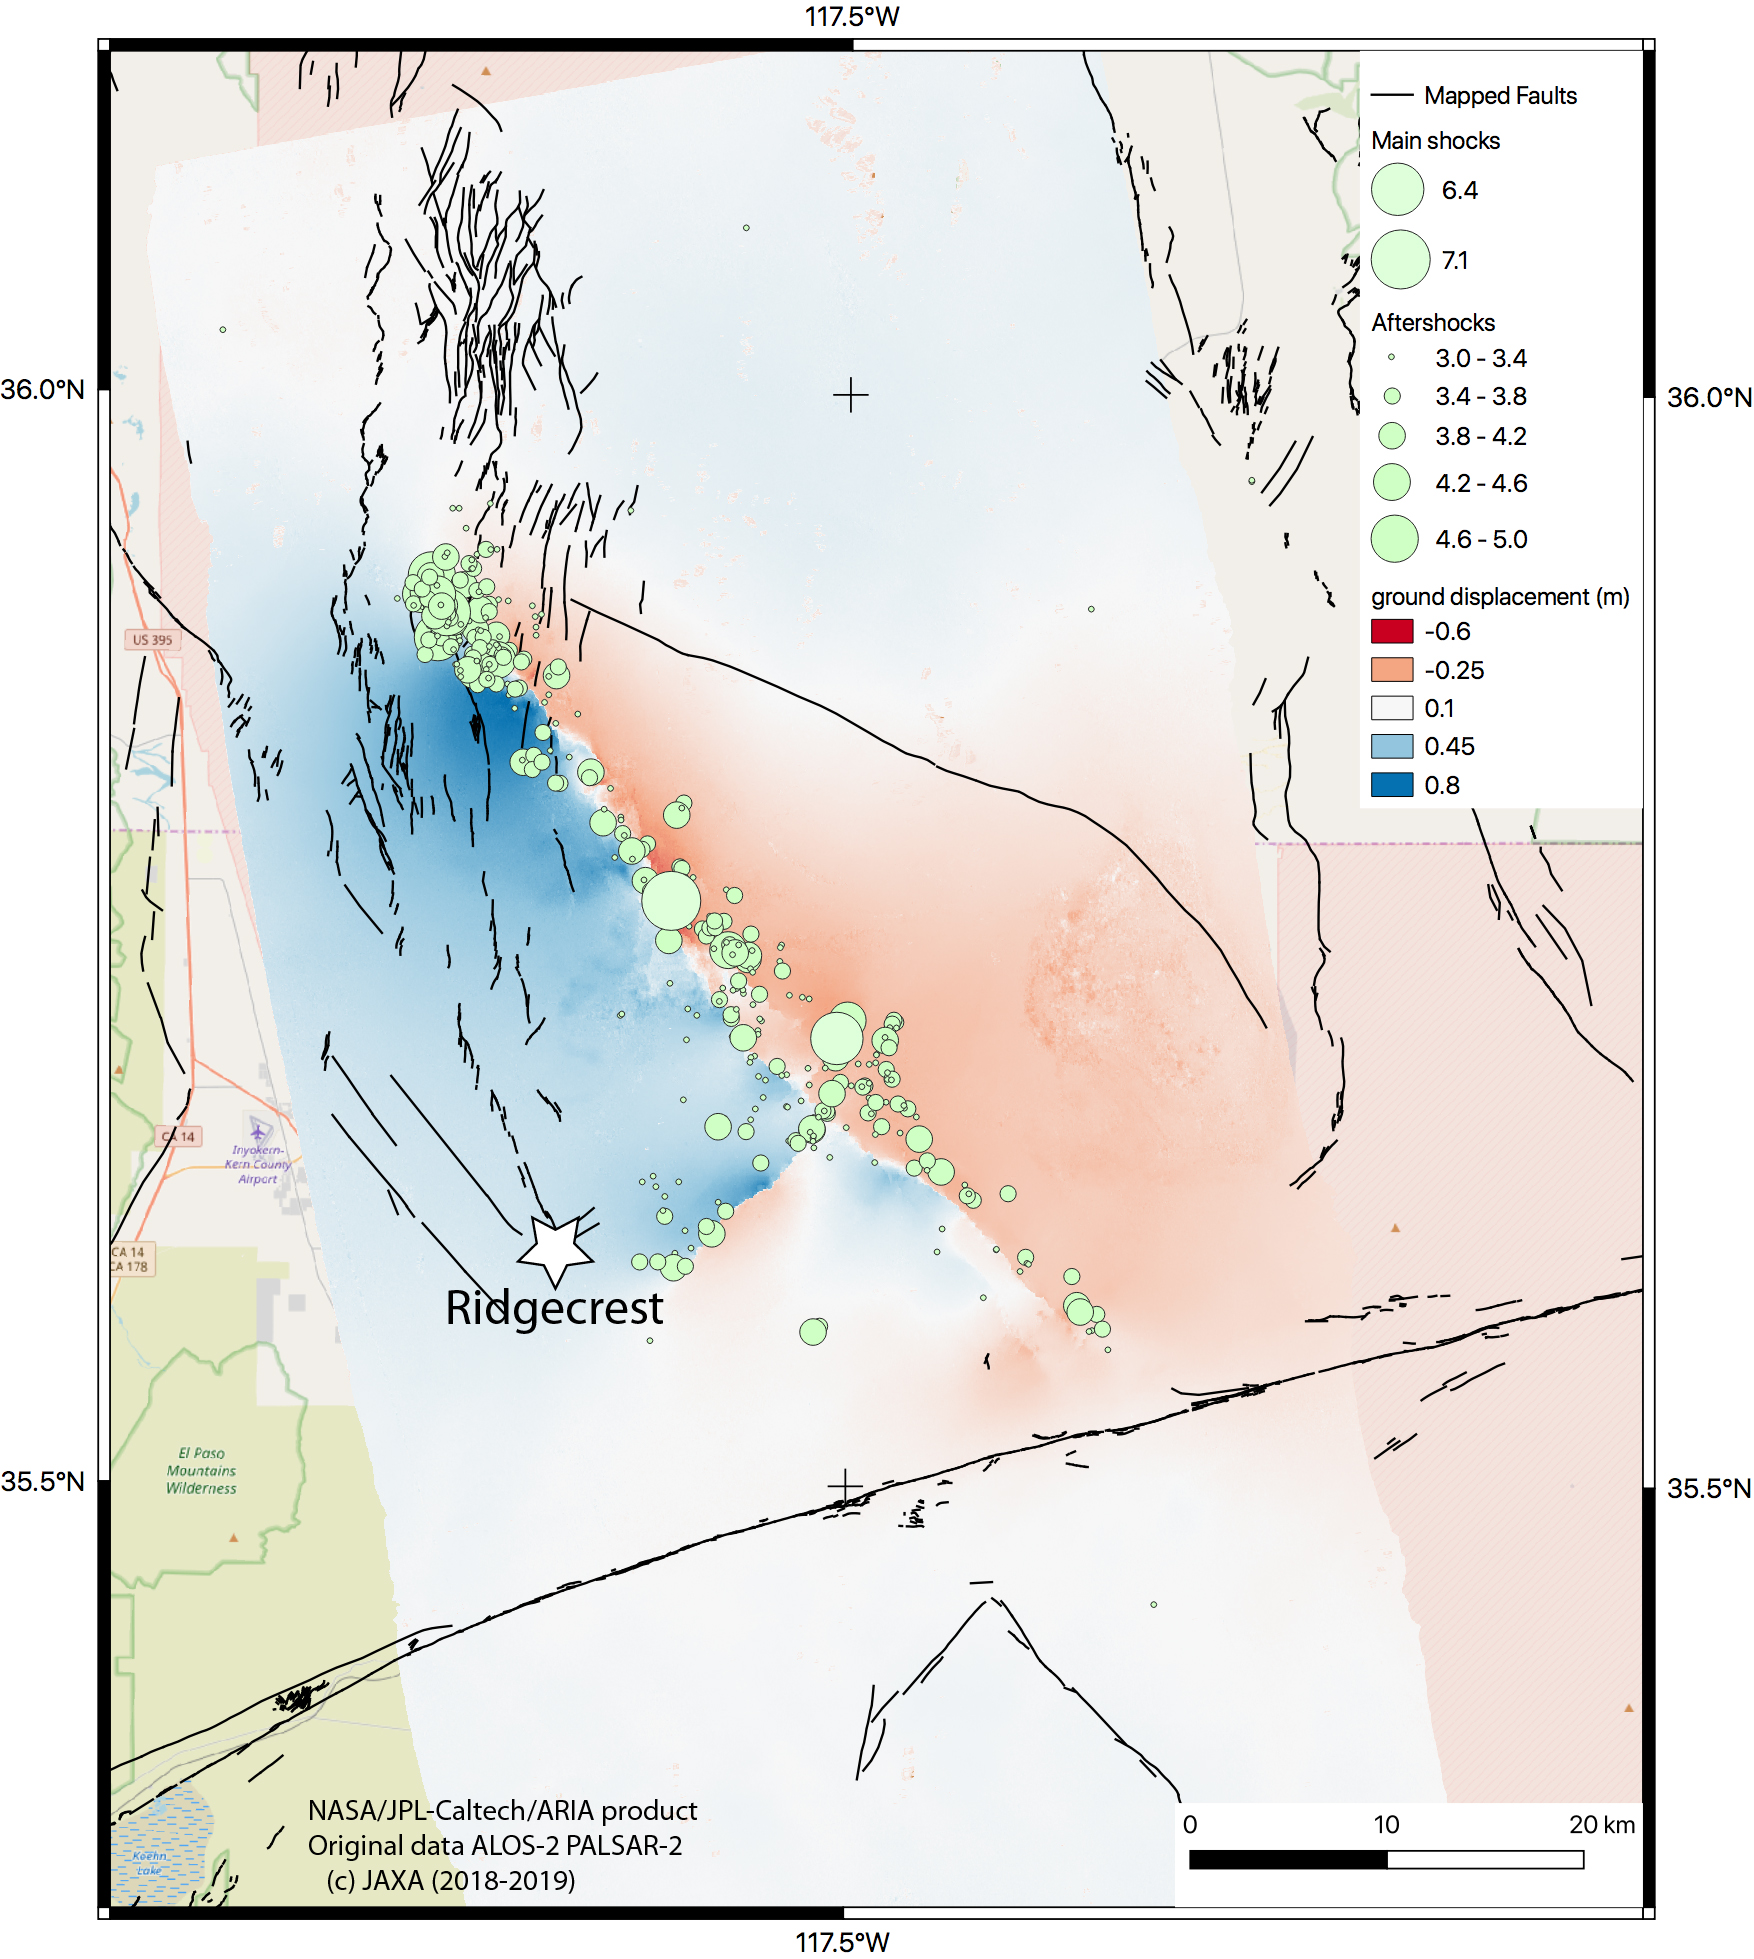

NASA Map Shows Ground Movement from California Quakes

The Advanced Rapid Imaging and Analysis (ARIA) team at NASA’s Jet Propulsion Laboratory in Pasadena, California, created this map of the Ridgecrest area of Southern California following two strong earthquakes — a magnitude 6.4 on July 4 and a magnitude 7.1 on July 5, 2019. The map shows how much and in what direction the ground moved in various places, displayed in meters.

The blue tones show that the ground west of the main fault rupture, which runs from the lower right to the upper left, moved toward the northwest by as much as 0.8 meters (2.7 feet) during the 7.1-magnitude quake. The ground in the red and pink areas moved southeast by as much as 0.6 meters (2 feet). Black lines show faults that were mapped before the 2019 earthquakes.

The 6.4-magnitude quake moved a shorter fault that runs perpendicular to the main fault — shown slightly down and to the left of center on the map. The colors in this area show that the north side of the fault moved to the west (blue) and the south side moved to the east (pink). The green circles correspond to aftershocks of a magnitude of 3.0 or higher, which were detected along both faults, between July 4 and July 9. The larger the circle, the stronger the aftershock.

The ARIA team used interferometric synthetic aperture radar (InSAR) analysis of data from the ALOS-2 satellite, operated by the Japan Aerospace Exploration Agency (JAXA) to create the map. They used images captured before the quakes (on April 16, 2018) and after the quakes (on July 8, 2019) for this analysis.

State and federal scientists including California Geological Survey and USGS are using this map and others like it in the field for assessing the damages and mapping the faults that broke during the two major earthquakes as well as the thousands of aftershocks.

NASA’s Earth Science Disasters Program is in communication with the California Earthquake Clearinghouse, which is coordinating response efforts with the California Air National Guard, the U.S. Geological Service and the Federal Emergency Management Agency. NASA analysts are using data from satellites to produce visualizations of land deformation and potential landslides, among other earthquake impacts, and are making them available to response agencies. NASA’s Disasters Program promotes the use of satellite observations in predicting, preparing for, responding to and recovering from disasters around the world.

The JAXA provided the ALOS-2 data for the production of the map. The background map is from the OpenStreetMap consortium. The ARIA team’s analysis was funded by NASA’s Disasters and Earth Surface and Interior Programs.

Credit: NASA/JPL-Caltech